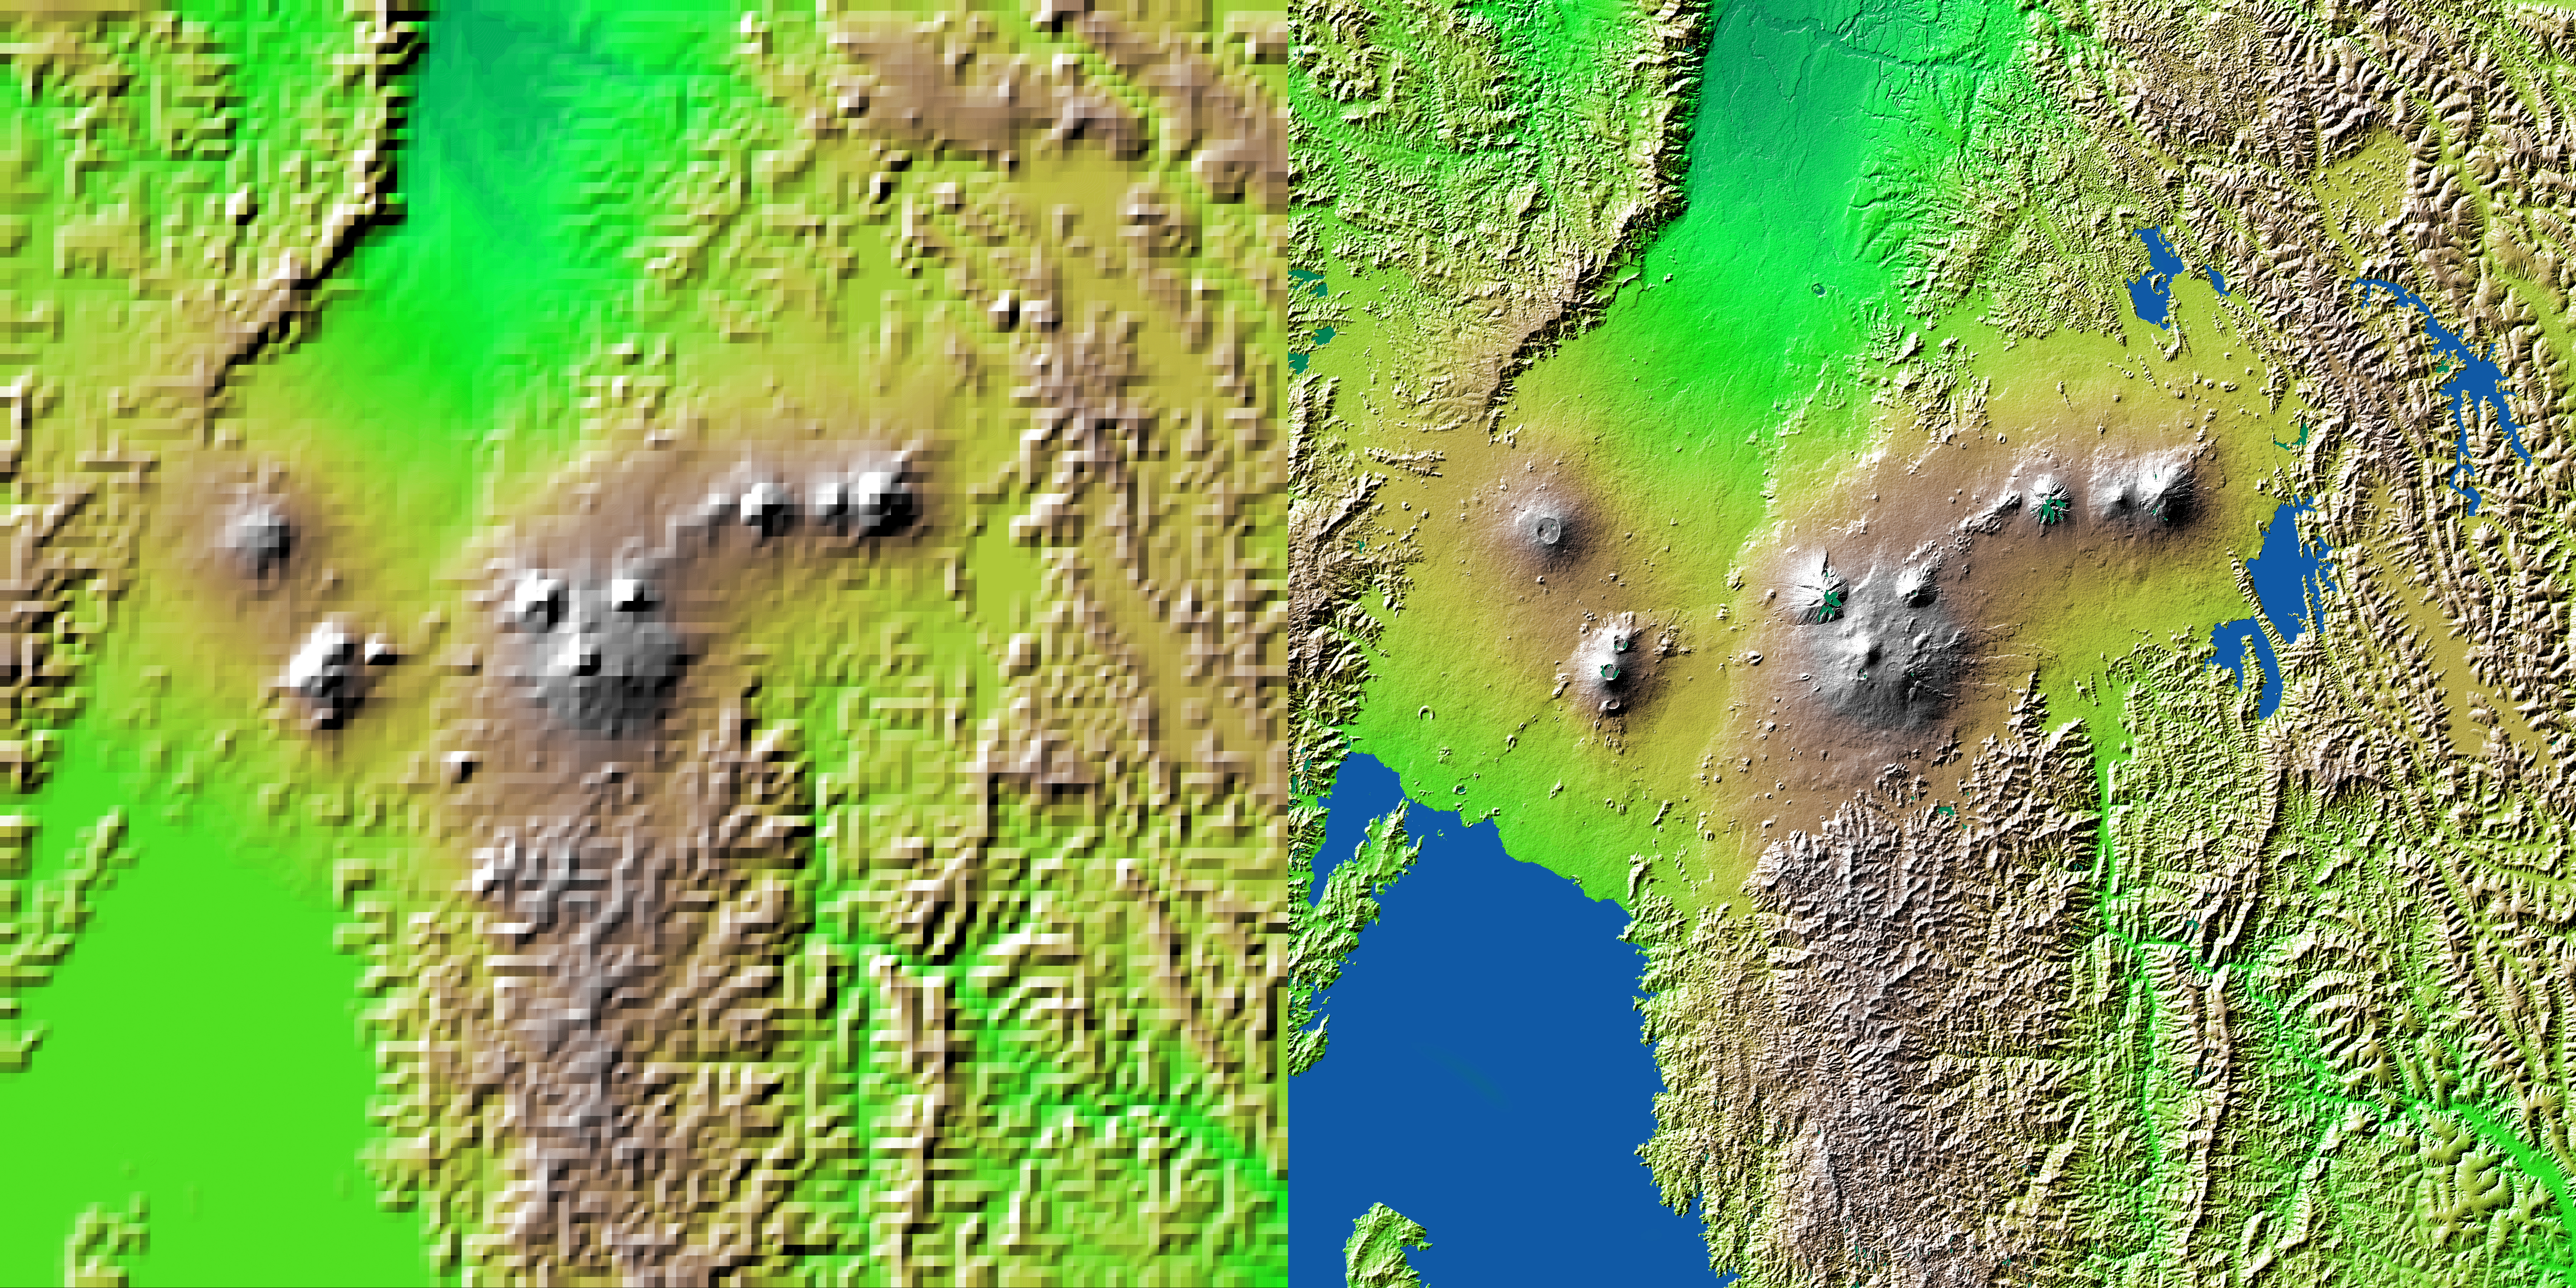

Shaded Relief with Height as Color, Virunga and Nyiragongo Volcanoes and the East African Rift Valley

Volcanic, tectonic, erosional and sedimentary landforms are all evident in this comparison of two elevation models of a region along the East African Rift at Lake Kivu. The area shown covers parts of Congo, Rwanda and Uganda.

These two images show exactly the same area. The image on the left was created using the best global topographic data set previously available, the U.S. Geological Survey’s GTOPO30. In contrast, the much more detailed image on the right was generated with data from the Shuttle Radar Topography Mission, which collected enough measurements to map 80 percent of Earth’s landmass at this level of precision. Elevation is color coded, progressing from green at the lower elevations through yellow to brown at the higher elevations. A false sun in the northwest (upper left) creates topographic shading.

Lake Kivu is shown as black in the Shuttle Radar Topography Mission version (southwest corner). It lies within the East African Rift, an elongated tectonic pull-apart depression in Earth’s crust. The rift extends to the northeast as a smooth lava- and sediment-filled trough. Two volcanic complexes are seen in the rift. The one closer to the lake is the Nyiragongo volcano, which erupted in January 2002, sending lava toward the lake shore and through the city of Goma. East of the rift, even more volcanoes are seen. These are the Virunga volcano chain, which is the home of the endangered mountain gorillas. Note that the terrain surrounding the volcanoes is much smoother than the eroding mountains that cover most of this view, such that topography alone is a good indicator of the extent of the lava flows. But this clear only at the higher spatial resolution of the shuttle mission’s data set.

For some parts of the globe, Shuttle Radar Topography Mission measurements are 30 times more precise than previously available topographical information, according to NASA scientists. Mission data will be a welcome resource for national and local governments, scientists, commercial enterprises, and members of the public alike. The applications are as diverse as earthquake and volcano studies, flood control, transportation, urban and regional planning, aviation, recreation, and communications. The data’s military applications include mission planning and rehearsal, modeling, and simulation.

Elevation data used in this image was acquired by the Shuttle Radar Topography Mission aboard Space Shuttle Endeavour, launched on Feb. 11, 2000. The mission used the same radar instrument that comprised the Spaceborne Imaging Radar-C/X-Band Synthetic Aperture Radar (SIR-C/X-SAR) that flew twice on Endeavour in 1994. The Shuttle Radar Topography Mission was designed to collect 3-D measurements of Earth’s surface. To collect the 3-D data, engineers added a 60-meter (approximately 200-foot) mast, installed additional C-band and X-band antennas, and improved tracking and navigation devices. The mission is a cooperative project between NASA, the National Imagery and Mapping Agency (NIMA) of the U.S. Department of Defense, and the German and Italian space agencies. It is managed by NASA’s Jet Propulsion Laboratory, Pasadena, Calif., for NASA’s Earth Science Enterprise, Washington, D.C.

Size: 1 degree latitude by 1 degree longitude (about 111 x 111 kilometers or 69 x 69 miles)
Location: 1.5 degrees South latitude, 29.5 degrees East longitude
Orientation: North at top
Image: Elevation data, colored height with shaded relief
Original Data Resolution: SRTM 1 arcsecond (about 30 meters or 98 feet), GTOPO30 no greater than 30 arcseconds (about 925 meters or 3000 feet)
Date Acquired: February 2000 (SRTM), Unknown (GTOPO30)

Credit: NASA/JPL/NIMA